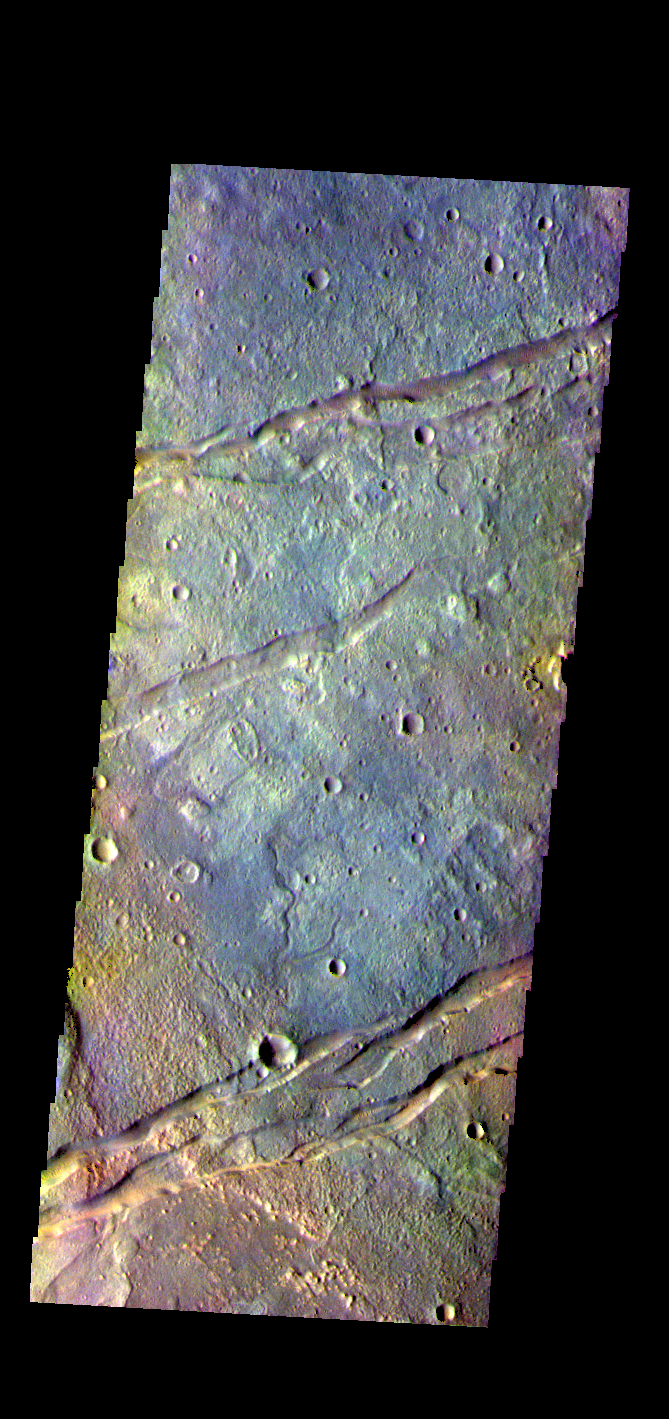

Sirenum Fossae – False Color

The THEMIS VIS camera contains 5 filters. The data from different filters can be combined in multiple ways to create a false color image. These false color images may reveal subtle variations of the surface not easily identified in a single band image. Today’s false color image shows part of Sirenum Fossae. The linear depressions in this VIS image are tectonic graben. Graben are formed by extension of the crust and faulting. When large amounts of pressure or tension are applied to rocks on timescales that are fast enough that the rock cannot respond by deforming, the rock breaks along faults. In the case of a graben, two parallel faults are formed by extension of the crust and the rock in between the faults drops downward into the space created by the extension. Several graben are visible in this THEMIS VIS image, trending from north-northeast to south-southwest. Because the faults defining the graben are formed parallel to the direction of the applied stress, we know that extensional forces were pulling the crust apart in the west-northwest/east-southeast direction. The Sirenum Fossae graben are 2735km (1700 miles) long.

The THEMIS VIS camera is capable of capturing color images of the Martian surface using five different color filters. In this mode of operation, the spatial resolution and coverage of the image must be reduced to accommodate the additional data volume produced from using multiple filters. To make a color image, three of the five filter images (each in grayscale) are selected. Each is contrast enhanced and then converted to a red, green, or blue intensity image. These three images are then combined to produce a full color, single image. Because the THEMIS color filters don’t span the full range of colors seen by the human eye, a color THEMIS image does not represent true color. Also, because each single-filter image is contrast enhanced before inclusion in the three-color image, the apparent color variation of the scene is exaggerated. Nevertheless, the color variation that does appear is representative of some change in color, however subtle, in the actual scene. Note that the long edges of THEMIS color images typically contain color artifacts that do not represent surface variation.

Credit: NASA/JPL-Caltech/ASU